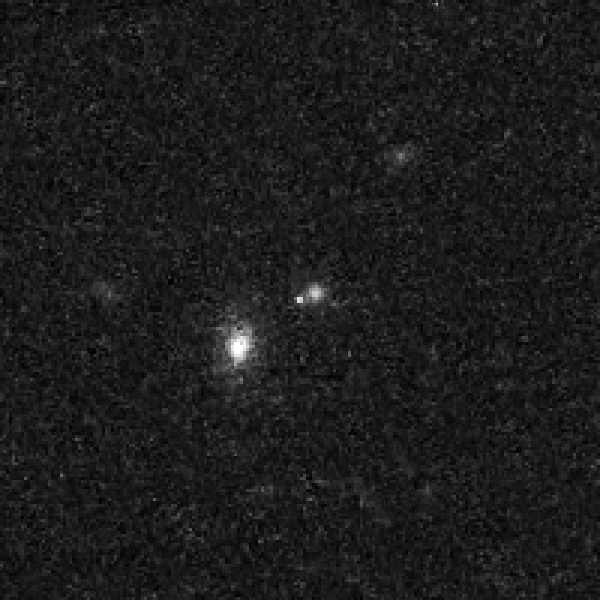

Cluster of Galaxies with Recent Supernova – Detail – July 5, 2006

Object Description: Cluster of Galaxies with Recent Supernova
Instrument: HST/ACS
Filters: F775W (i)

Credit: NASA, ESA, S. Perlmutter (University of California, Berkeley and Lawrence Berkeley National Laboratory), and the HST Cluster Supernova Collaboration